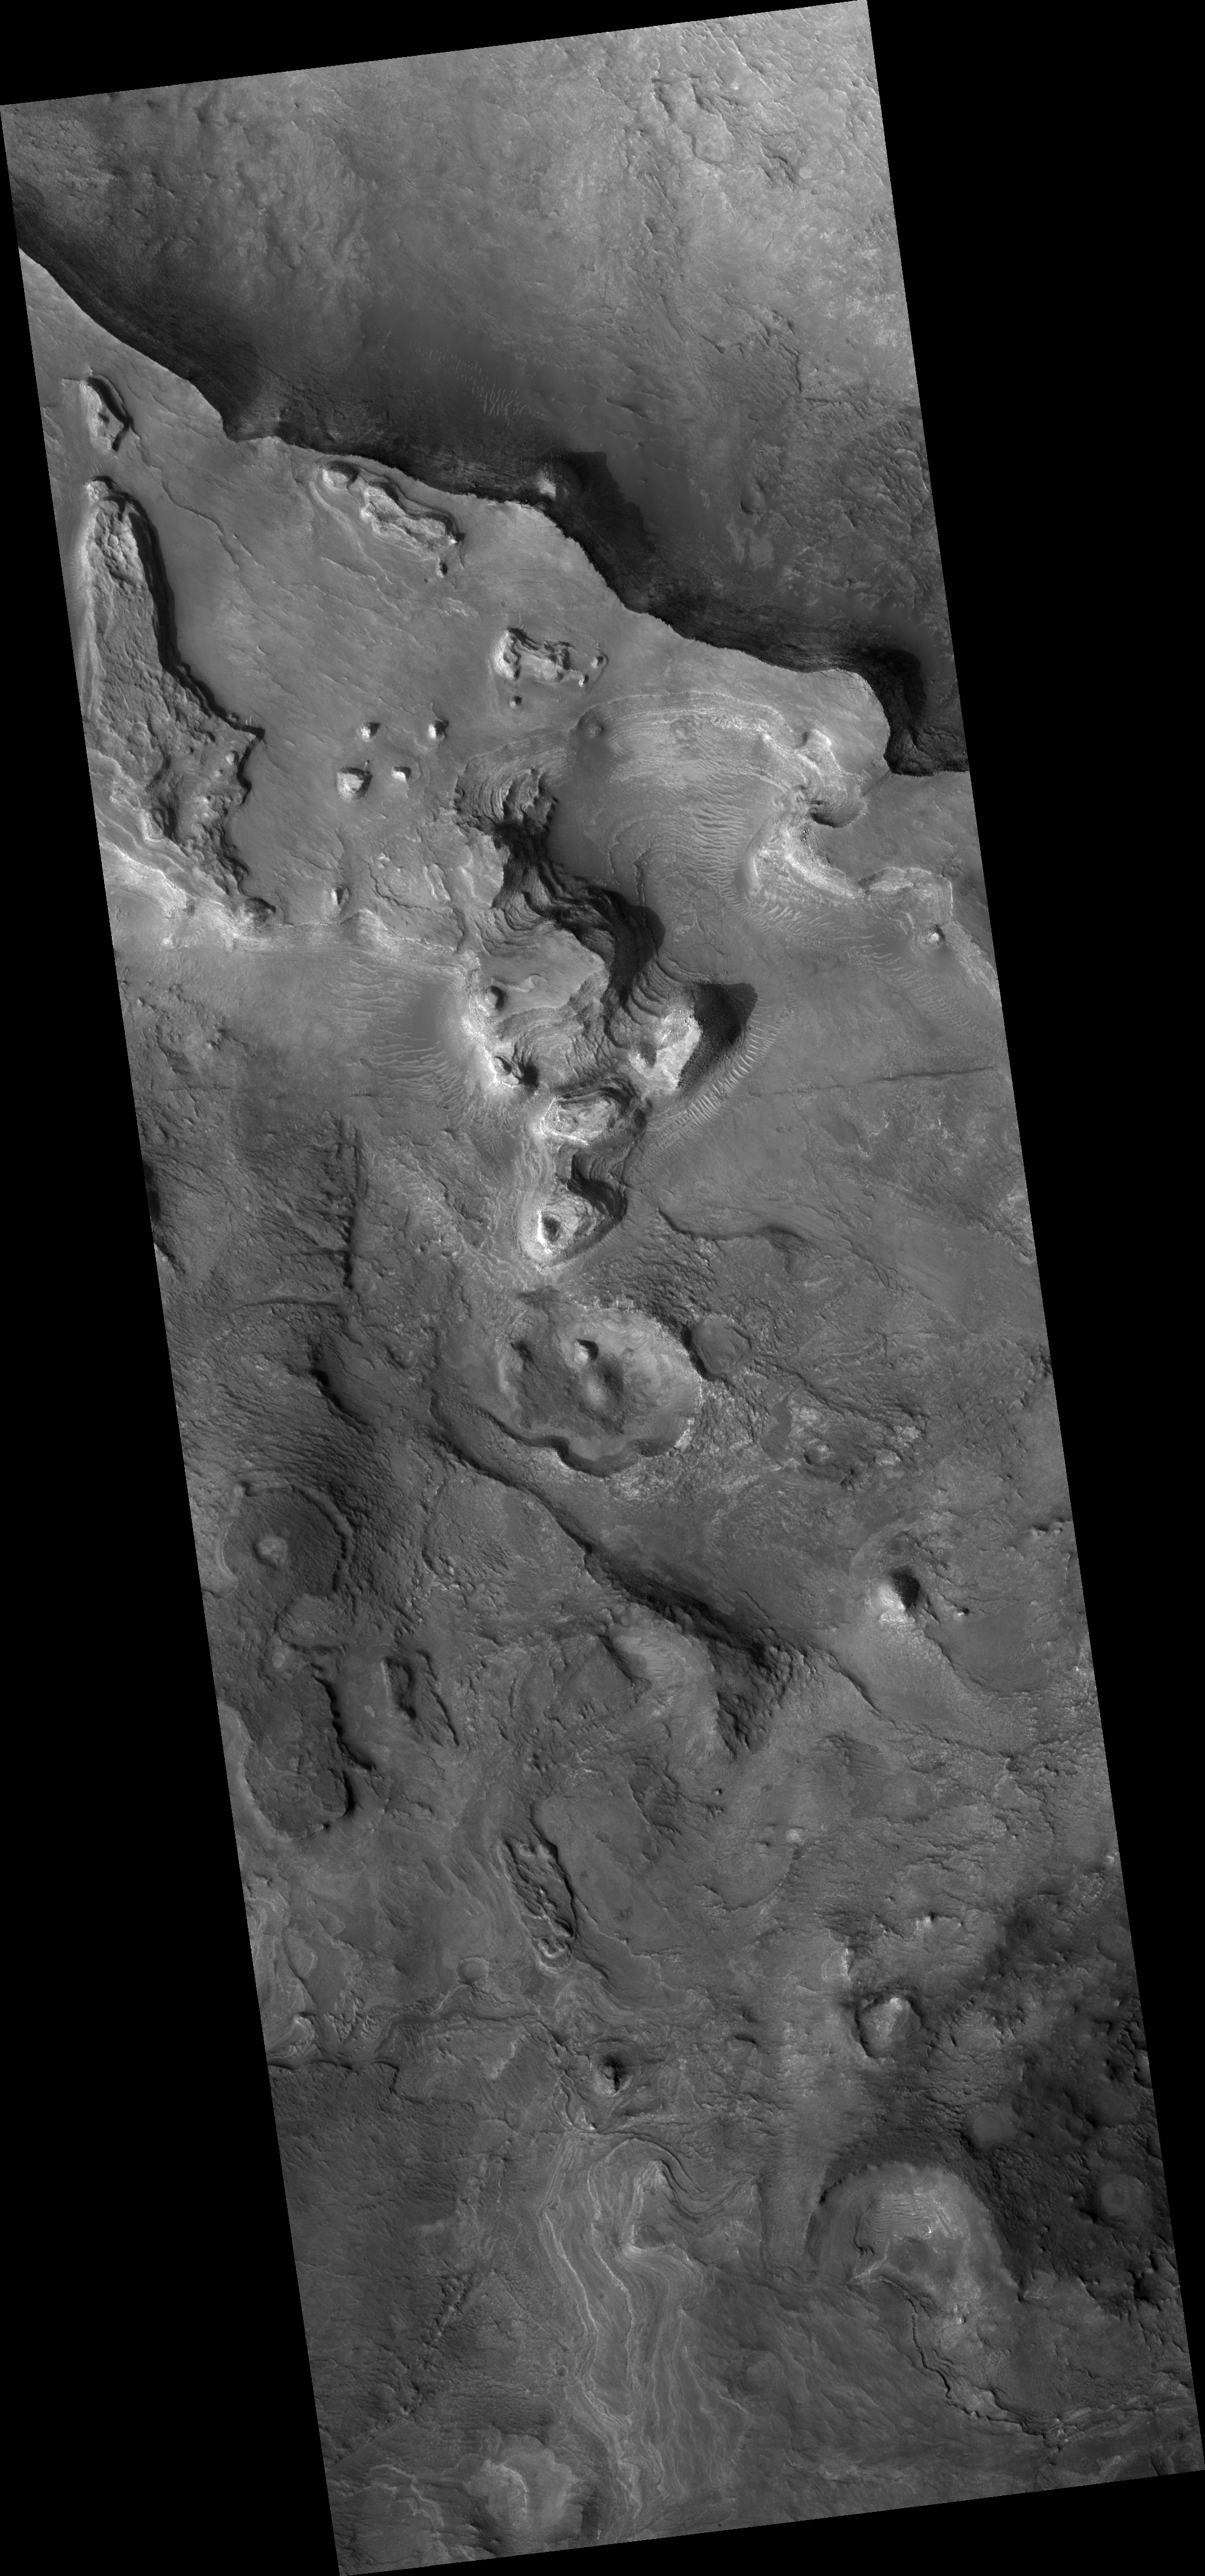

Proposed MSL Site in Nilo Syrtis

HiRISE image (PSP_003231_2095) of proposed landing site for the Mars Science Laboratory (MSL) in Nilo Syrtis.

Observation Toolbox
Acquisition date: 4 April 2007
Local Mars time: 3:28 PM
Degrees latitude (centered): 29.3°
Degrees longitude (East): 73.3°
Range to target site: 290.3 km (181.4 miles)
Original image scale range: 29.0 cm/pixel (with 1 x 1 binning) so objects ~87 cm across are resolved
Map-projected scale: 25 cm/pixel and north is up
Map-projection: EQUIRECTANGULAR
Emission angle: 8.0°
Phase angle: 73.5°
Solar incidence angle: 66°, with the Sun about 24° above the horizon
Solar longitude: 213.3°, Northern Autumn

NASA’s Jet Propulsion Laboratory, a division of the California Institute of Technology in Pasadena, manages the Mars Reconnaissance Orbiter for NASA’s Science Mission Directorate, Washington. Lockheed Martin Space Systems, Denver, is the prime contractor for the project and built the spacecraft. The High Resolution Imaging Science Experiment is operated by the University of Arizona, Tucson, and the instrument was built by Ball Aerospace and Technology Corp., Boulder, Colo.

Credit: NASA/JPL/Univ. of Arizona